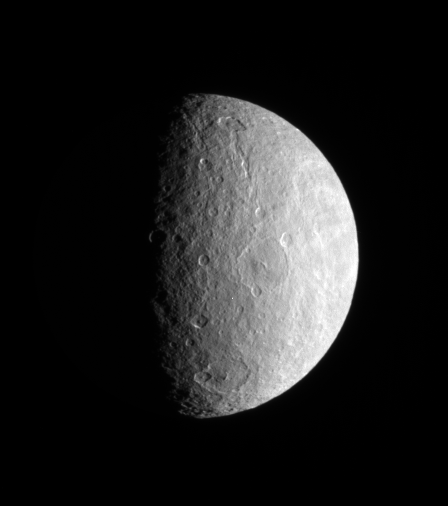

Craters in Relief

Large and medium-sized impact basins on Rhea’s trailing hemisphere are thrown into sharp relief by the grazing rays of the Sun. Bright, wispy features reach across the surface from the east.

This view shows roughly the same region as the color view PIA06578.

North on Rhea (1,528 kilometers, or 949 miles across) is up and rotated 12 degrees to the left.

The image was taken in visible light with the Cassini spacecraft narrow-angle camera on July 21, 2007. The view was acquired at a distance of approximately 783,000 kilometers (487,000 miles) from Rhea and at a Sun-Rhea-spacecraft, or phase, angle of 76 degrees. Image scale is 5 kilometers (3 miles) per pixel.

The Cassini-Huygens mission is a cooperative project of NASA, the European Space Agency and the Italian Space Agency. The Jet Propulsion Laboratory, a division of the California Institute of Technology in Pasadena, manages the mission for NASA’s Science Mission Directorate, Washington, D.C. The Cassini orbiter and its two onboard cameras were designed, developed and assembled at JPL. The imaging operations center is based at the Space Science Institute in Boulder, Colo.

Credit: NASA/JPL/Space Science Institute